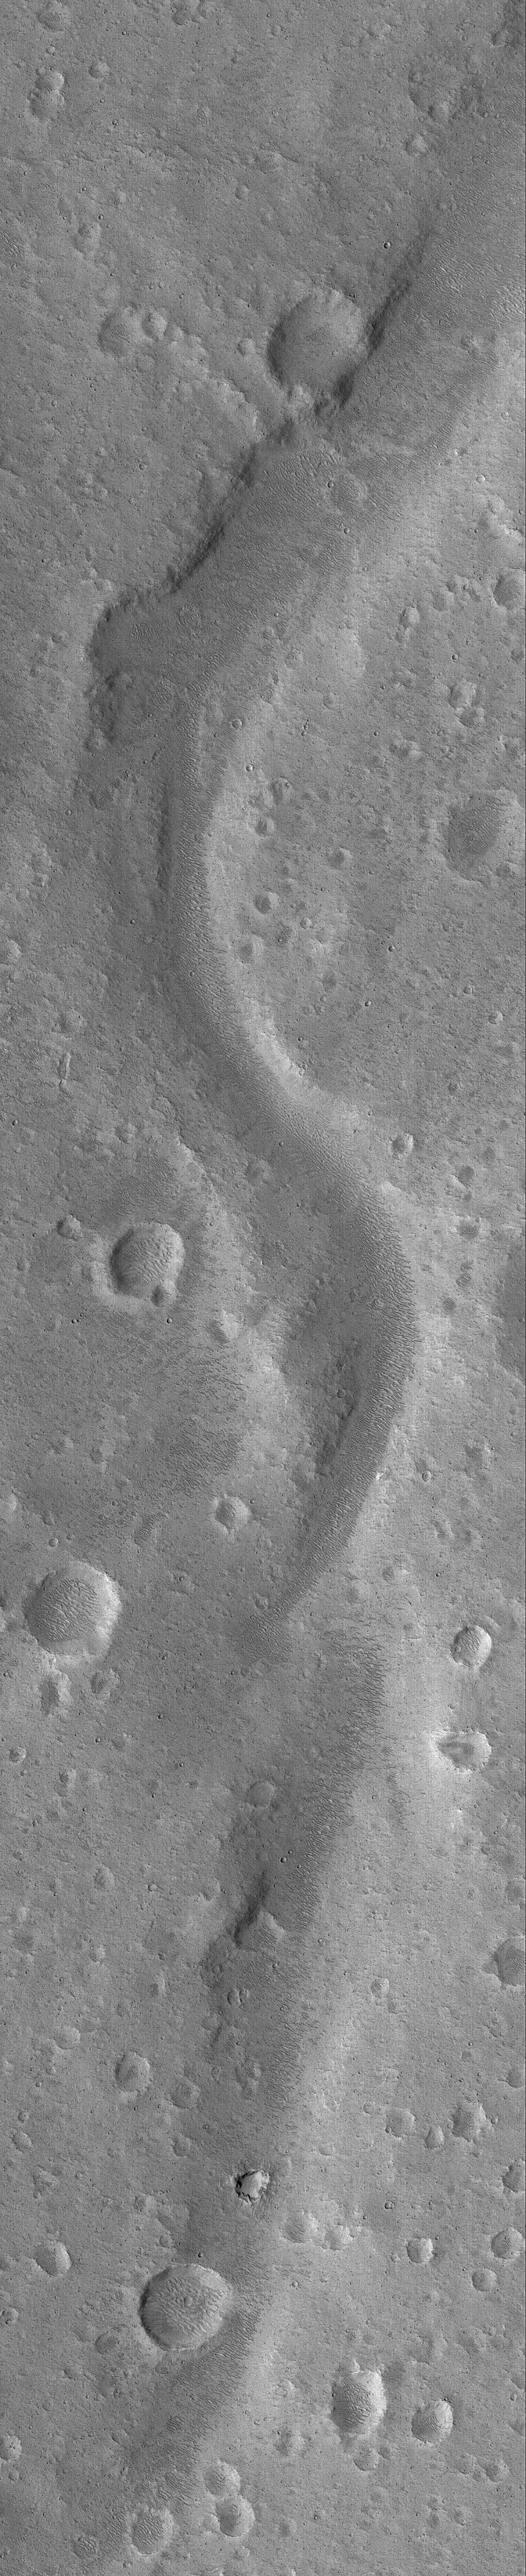

Xanthe Valley

4 April 2005
This Mars Global Surveyor (MGS) Mars Orbiter Camera (MOC) image shows a valley in Xanthe Terra.

Location near: 5.2°N, 46.0°W
Image width: ~3 km (~1.9 mi)
Illumination from: upper left
Season: Northern Summer

Credit: NASA/JPL/Malin Space Science Systems